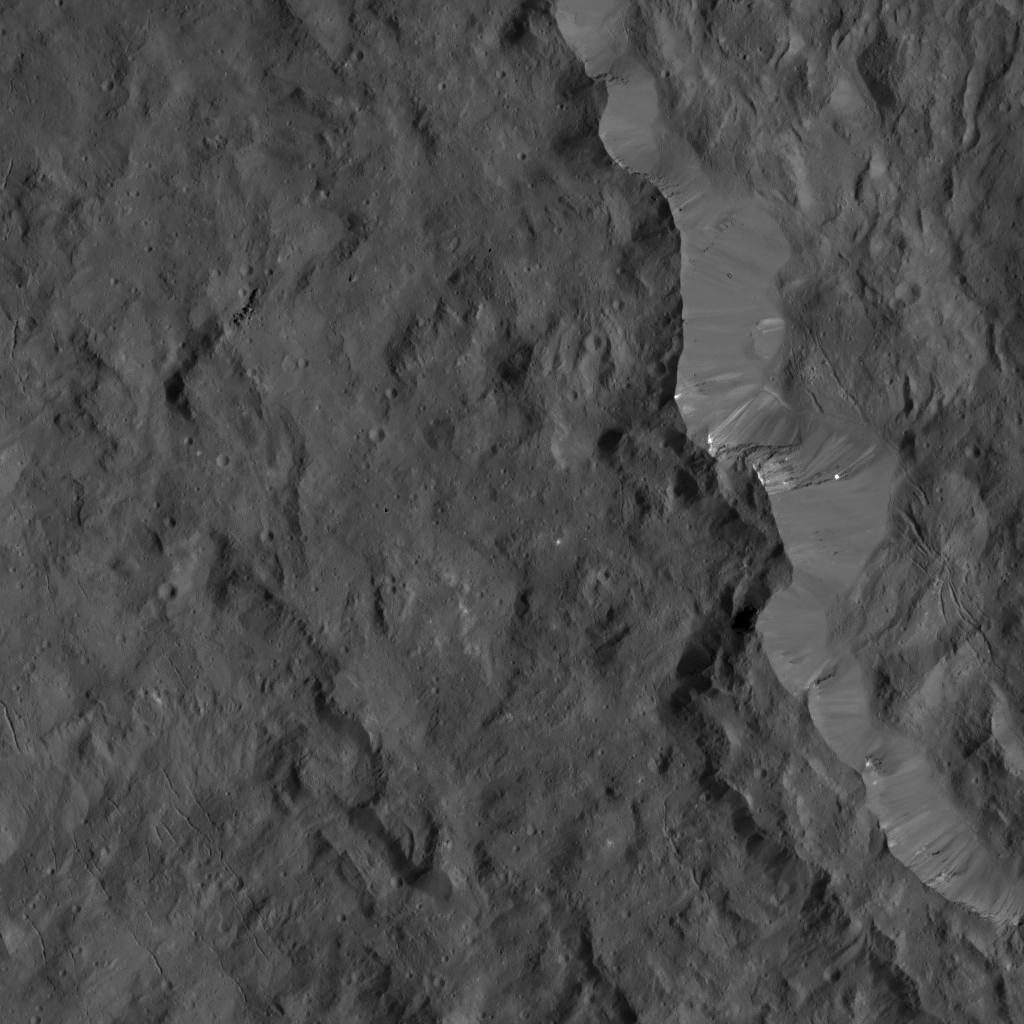

Dawn LAMO Image 22

This image from NASA’s Dawn spacecraft shows the western rim of Occator Crater. The outside of the crater’s sharp, fresh rim is covered by an ejecta layer with a low crater density. Inside and outside the crater are small fractures trending toward northwest. Several small, bright patches of material can be seen along the rim.

The image is centered at approximately 19.4 degrees north latitude, 238.8 degrees east longitude. Dawn captured the scene on Jan. 2, 2016, from its low-altitude mapping orbit (LAMO), at an altitude of 231 miles (371 kilometers) above Ceres. The image resolution is 112 feet (34 meters) per pixel.

Dawn’s mission is managed by JPL for NASA’s Science Mission Directorate in Washington. Dawn is a project of the directorate’s Discovery Program, managed by NASA’s Marshall Space Flight Center in Huntsville, Alabama. UCLA is responsible for overall Dawn mission science. Orbital ATK, Inc., in Dulles, Virginia, designed and built the spacecraft. The German Aerospace Center, the Max Planck Institute for Solar System Research, the Italian Space Agency and the Italian National Astrophysical Institute are international partners on the mission team.

Credit: NASA/JPL-Caltech/UCLA/MPS/DLR/IDA